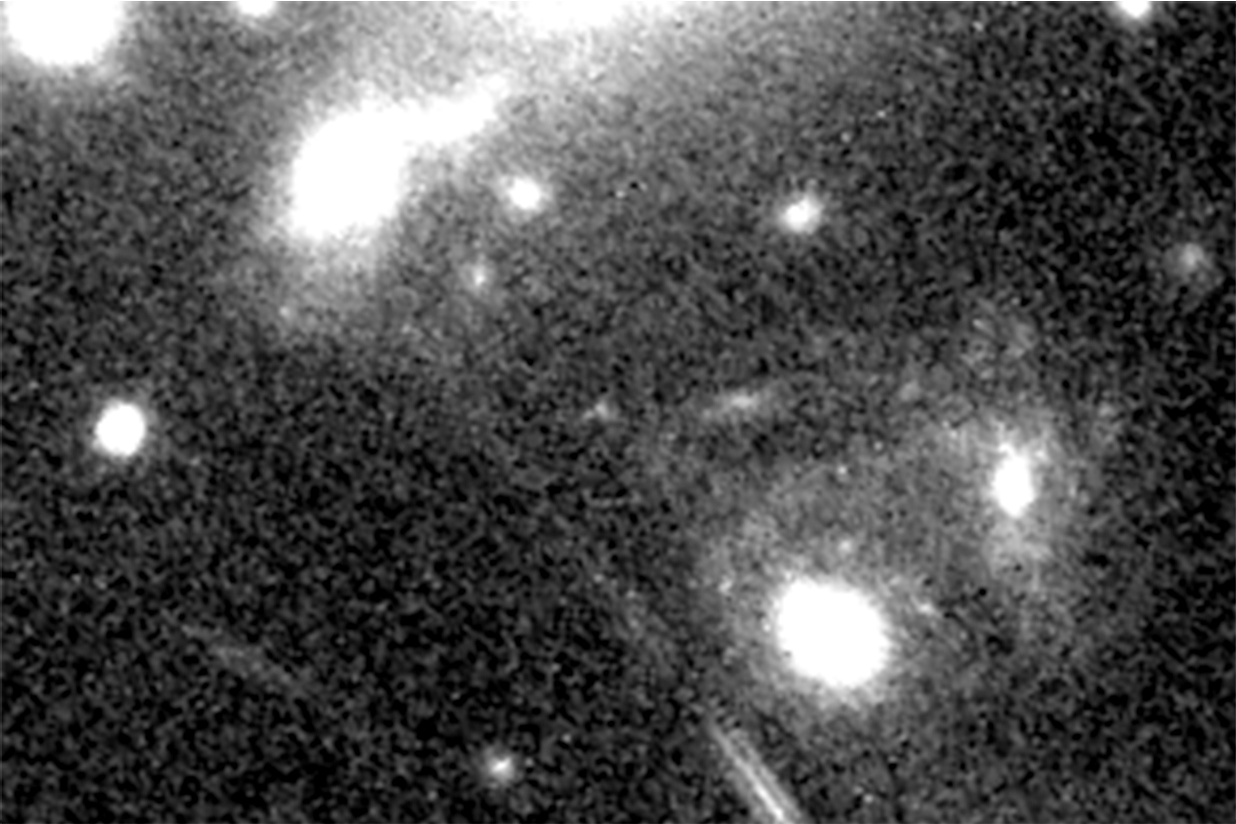

Supernova Refsdal (Dec. 11, 2015 – Detected)

Object Name: SN Refsdal
Object Description: Reappearance of Gravitationally Lensed Supernova in Cluster MACS J1149.5+2223
Instrument: HST/WFC3/IR
Filters: F125W and F160W

Grayscale: F125W + F160W

Credit: NASA, ESA, and P. Kelly (University of California, Berkeley); Acknowledgment: NASA, ESA, and S. Rodney (JHU) and the FrontierSN team; T. Treu (UCLA), P. Kelly (UC Berkeley) and the GLASS team; J. Lotz (STScI) and the Frontier Fields team; M. Postman (STScI) and the CLASH team; and Z. Levay (STScI)